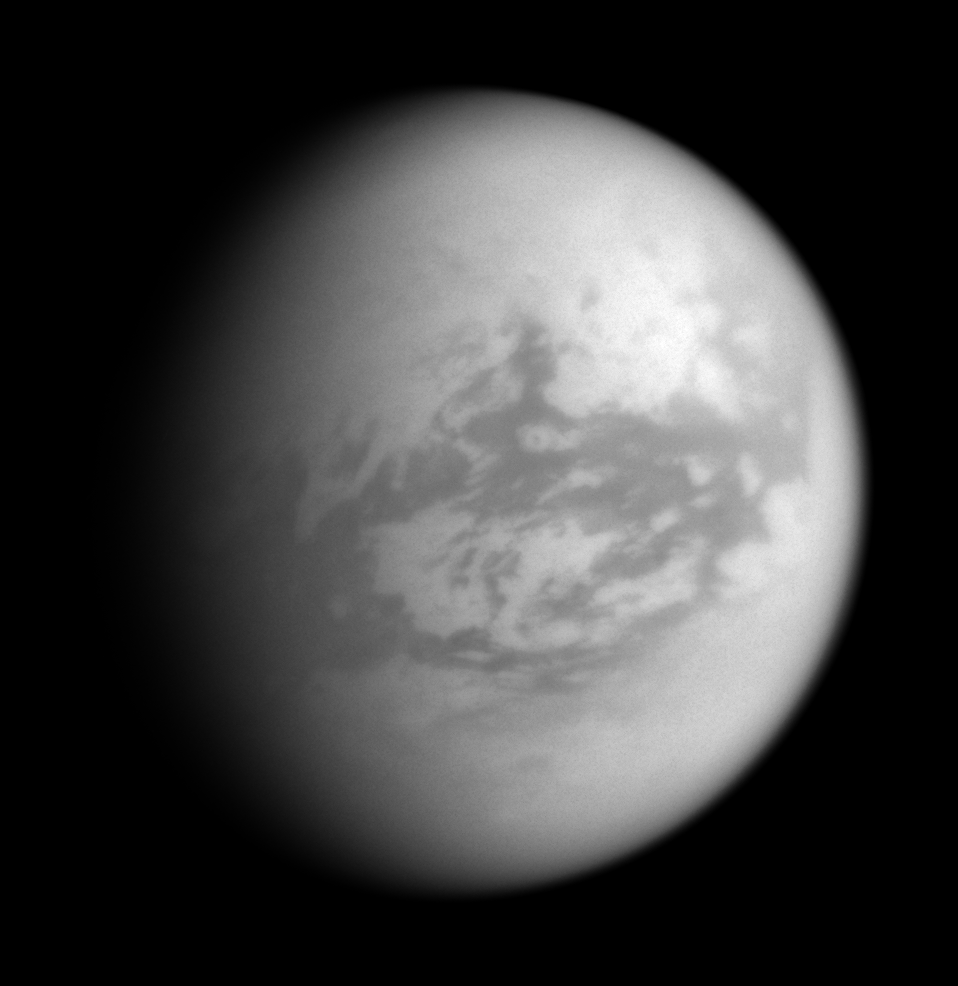

Adiri in View

The Cassini spacecraft looks toward Titan and the large, equatorial bright region at center called Adiri. The Huygens probe landing site is in view here, east of Adiri.

North on Titan (5,150 kilometers, 3,200 miles across) is up and rotated 21 degrees to the left.

The image was taken with the Cassini spacecraft wide-angle camera on Nov. 19, 2007 using a spectral filter sensitive to wavelengths of infrared light centered at 939 nanometers. The view was acquired at a distance of approximately 115,000 kilometers (71,000 miles) from Titan. Image scale is 7 kilometers (4 miles) per pixel. Due to scattering of light by Titan’s hazy atmosphere, the sizes of surface features that can be resolved are a few times larger than the actual pixel scale.

The Cassini-Huygens mission is a cooperative project of NASA, the European Space Agency and the Italian Space Agency. The Jet Propulsion Laboratory, a division of the California Institute of Technology in Pasadena, manages the mission for NASA’s Science Mission Directorate, Washington, D.C. The Cassini orbiter and its two onboard cameras were designed, developed and assembled at JPL. The imaging operations center is based at the Space Science Institute in Boulder, Colo.

Credit: NASA/JPL/Space Science Institute